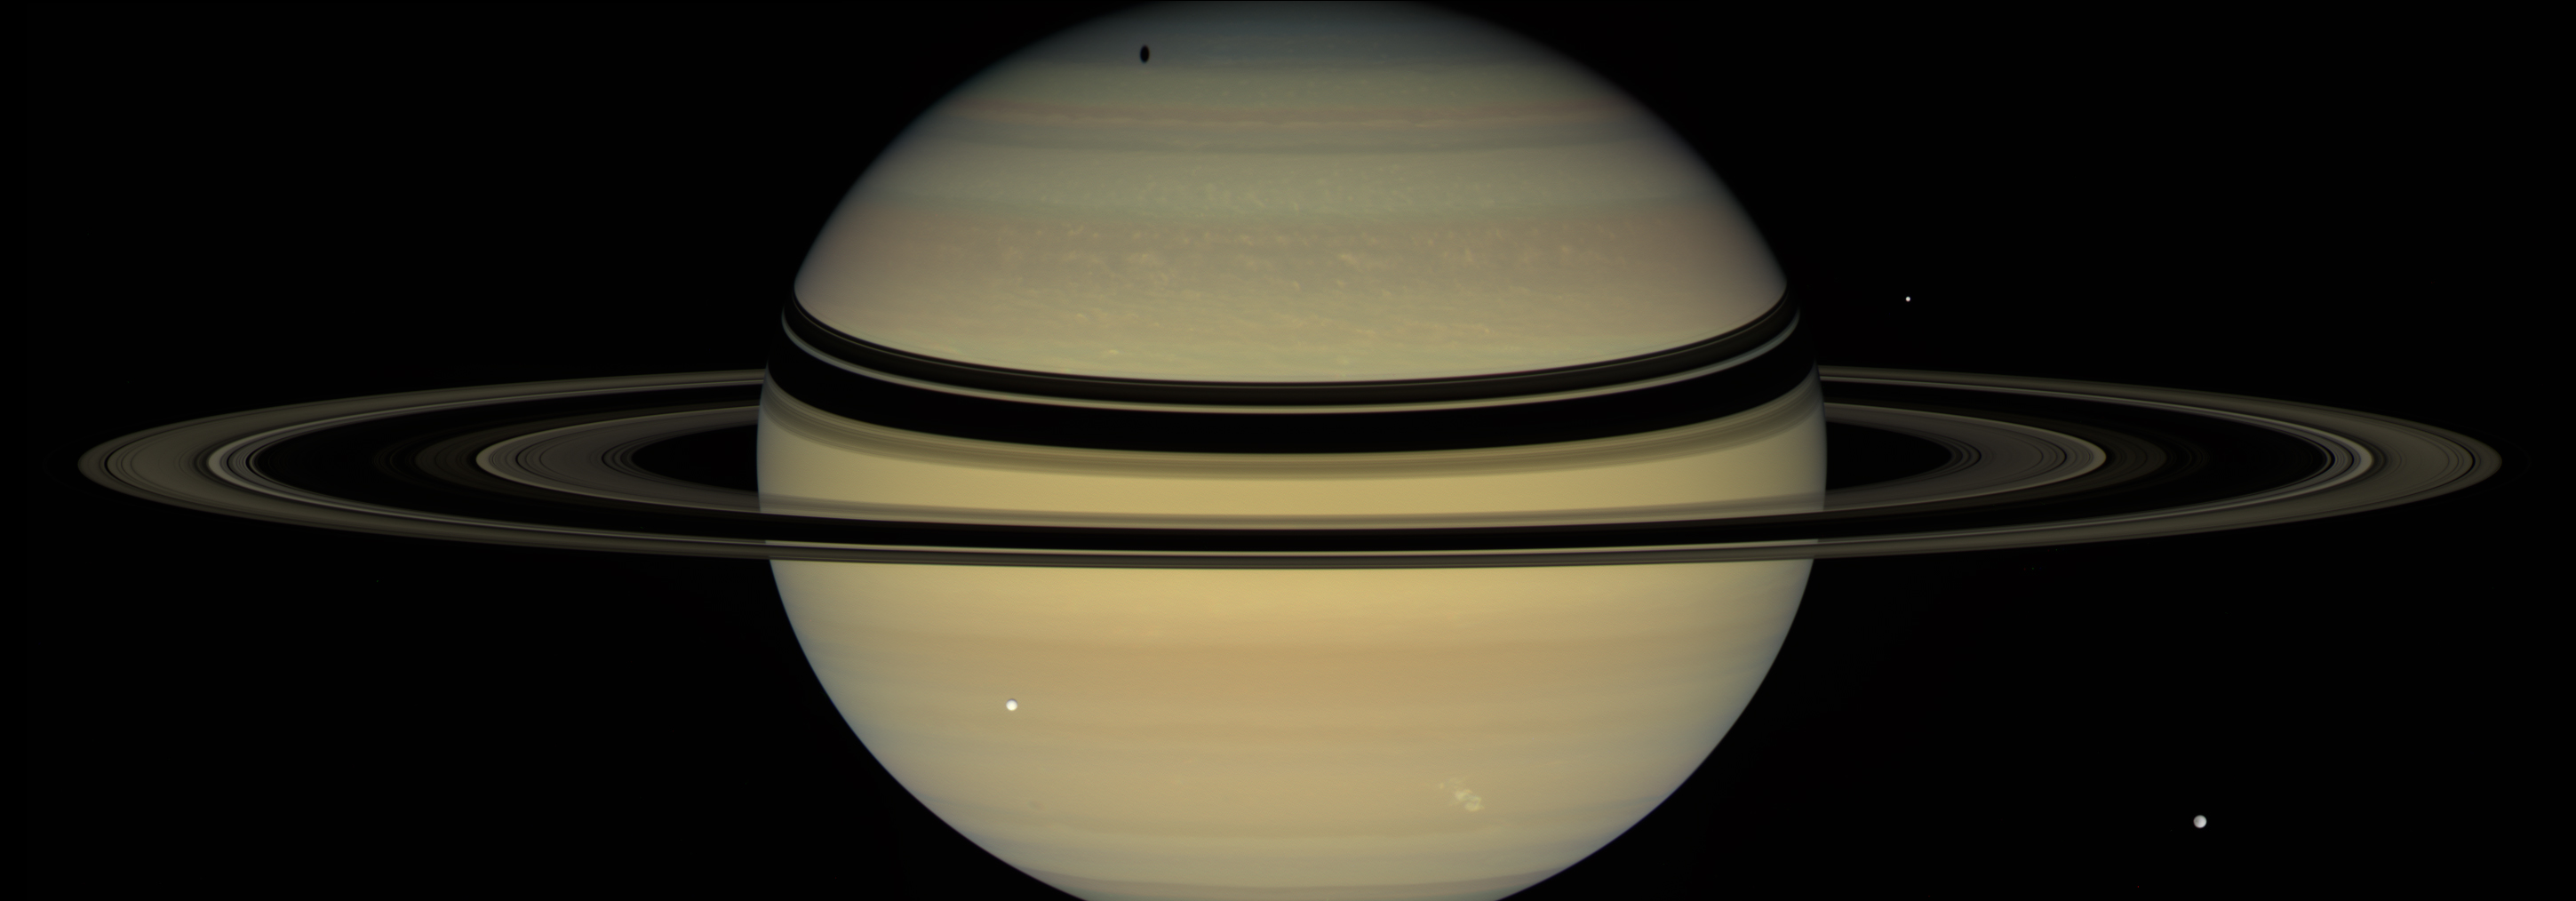

A Stage for Shadows

Two kinds of dramatic shadows play across the face of Saturn in this view from NASA’s Cassini spacecraft from Dec. 6, 2007. The planet’s rings cast dark bands across the cloud tops in the northern hemisphere. Near the pole, an elongated shadow can be seen from Saturn’s moon Tethys, which appears as a bright sphere left of center.

Other icy moons make an appearance as well, including Dione (front right) and Enceladus (back right). A bright storm can be seen in Saturn’s southern hemisphere at lower right.

This natural color view is a mosaic of images taken using red, green and blue spectral filters. The images were acquired with the Cassini spacecraft wide-angle camera at a distance of approximately 1 million miles (about 1.7 million kilometers) from Saturn.

The Cassini spacecraft ended its mission on Sept. 15, 2017

The Cassini mission is a cooperative project of NASA, ESA (the European Space Agency) and the Italian Space Agency. The Jet Propulsion Laboratory, a division of Caltech in Pasadena, manages the mission for NASA’s Science Mission Directorate, Washington. The Cassini orbiter and its two onboard cameras were designed, developed and assembled at JPL. The imaging operations center is based at the Space Science Institute in Boulder, Colorado.

Credit: NASA/JPL-Caltech/Space Science Institute